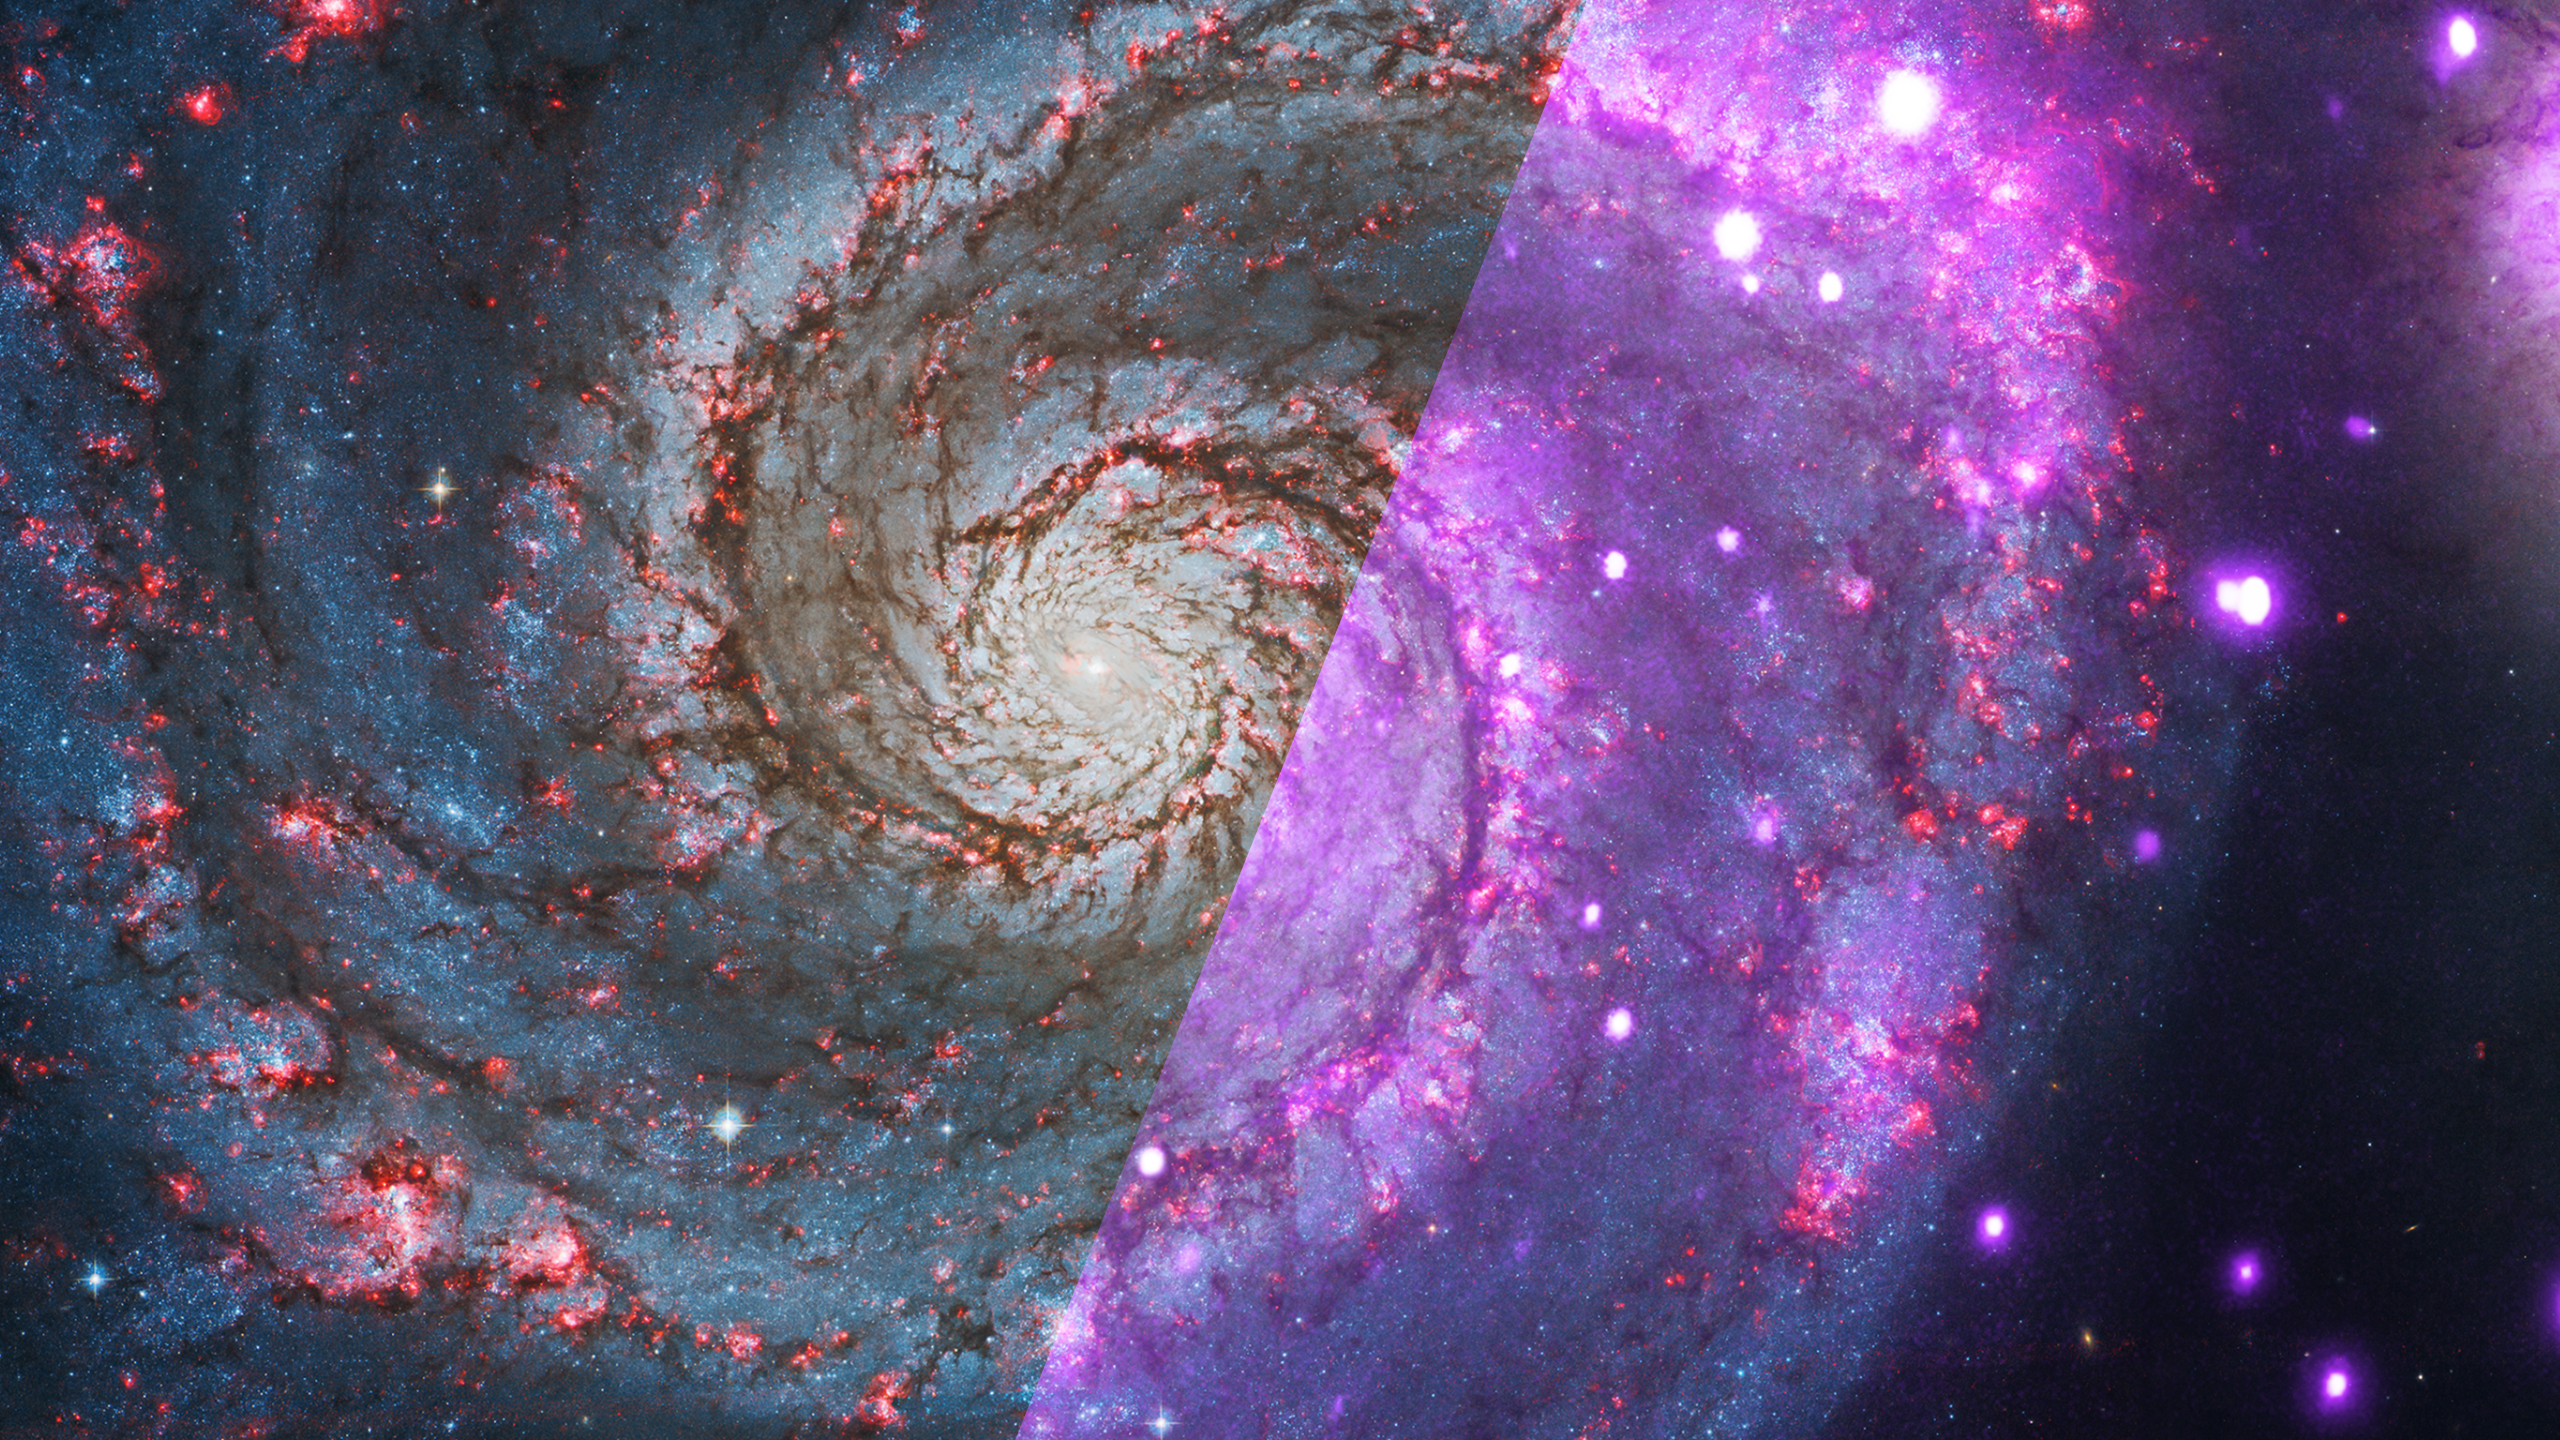

Infrared Universe: Whirlpool Galaxy (M51)

The Whirlpool Galaxy (M51) shows unusually regular spiral arms even though it is clearly interacting with a smaller companion to the left, a process that often distorts spiral structure. Infrared light reveals the intriguing dust lanes in the Whirlpool, which exhibit unusual spoke-like patterns between the arms. These spokes may be caused by the gravitational interaction with its dust-free companion galaxy.

Optical: The Whirlpool Galaxy is a spiral interacting with a small companion

Infrared: The dusty spokes in M51 are easily seen in infrared light.
Credit: NASA, JPL-Caltech, R. Kennicutt (Univ. of Arizona)

About the Infrared Universe Collection
The human eye can only see visible light, but objects give off a variety of wavelengths of light. To see an object as it truly exists, we would ideally look at its appearance through the full range of the electromagnetic spectrum. Telescopes show us objects as they appear emitting different energies of light, with each wavelength conveying unique information about the object. The Webb Space Telescope will study infrared light from celestial objects with much greater clarity and sensitivity than ever before. Explore the Infrared Universe. Adapted from Cool Cosmos by IPAC, with additional contributions from Bruno Merin and Miguel Merin (Pludo).

Credit: Video: NASA, ESA, Gregory Bacon (STScI)